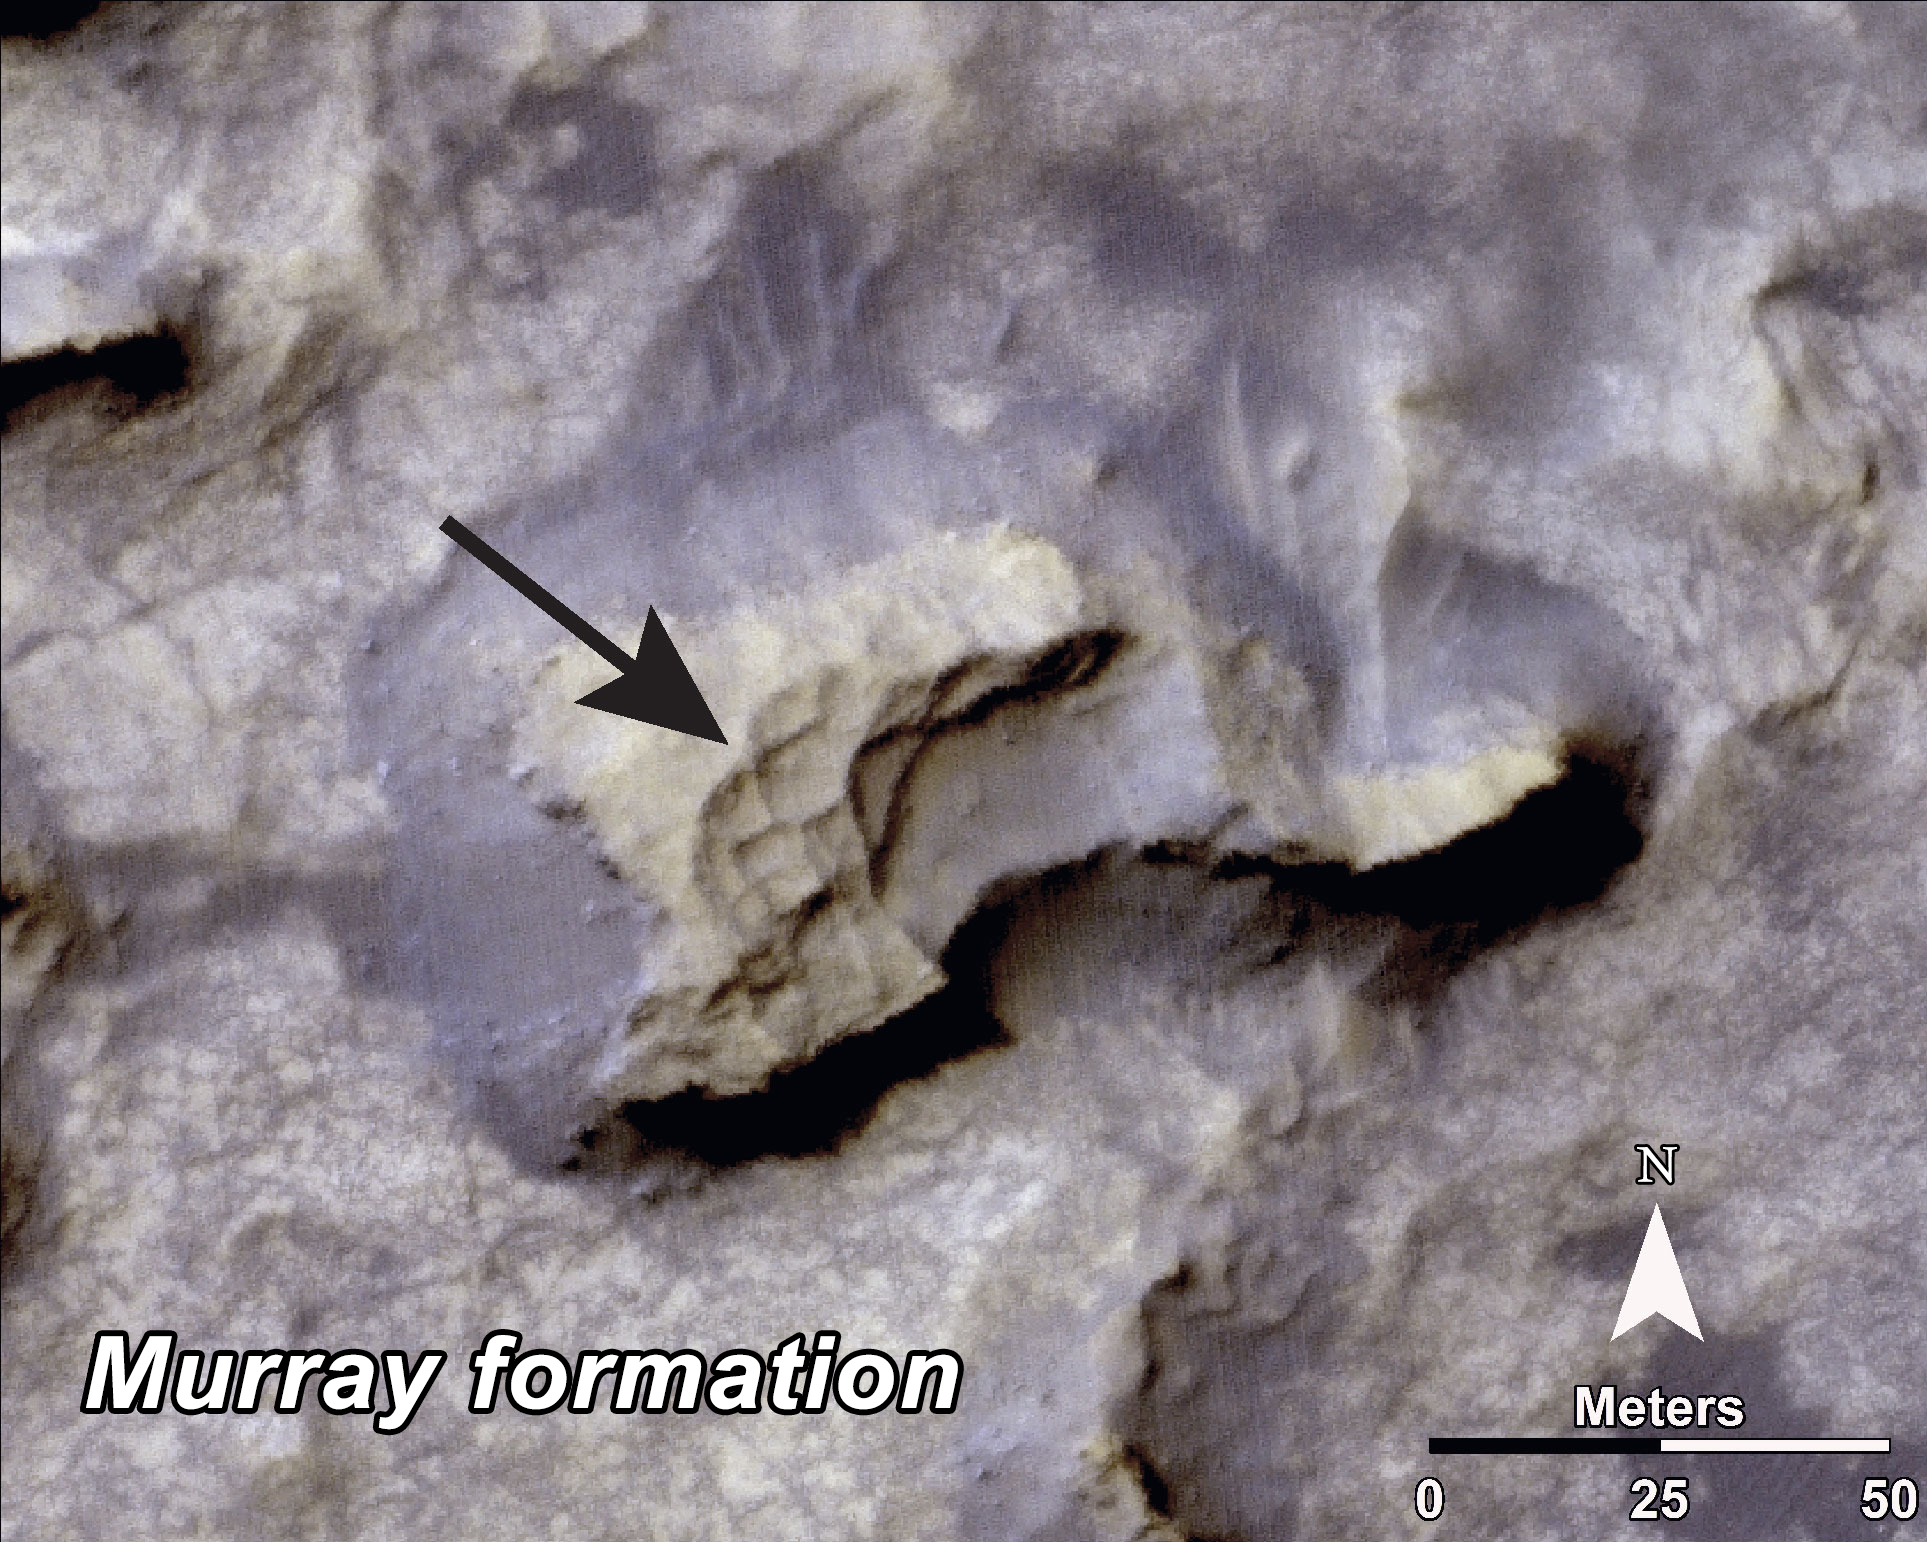

‘Murray Buttes’ Mesa

This image, taken with the High Resolution Imaging Science Experiment (HiRISE) camera, shows a mesa within the “Murray Buttes” area on Mars showing a complex fracture pattern (black arrow) protruding from the eroding rock. This mesa, which likely represents a remnant of crater floor sediments, lies on top of the sedimentary rocks of the Murray Formation. NASA’s Curiosity rover will be exploring this formation.

HiRISE is one of six instruments on NASA’s Mars Reconnaissance Orbiter. The University of Arizona, Tucson, operates HiRISE, which was built by Ball Aerospace & Technologies Corp., Boulder, Colorado. NASA’s Jet Propulsion Laboratory, a division of the California Institute of Technology in Pasadena, manages the Mars Reconnaissance Orbiter and Mars Science Laboratory projects for NASA’s Science Mission Directorate, Washington.

Credit: NASA/JPL-Caltech/Univ. of Arizona